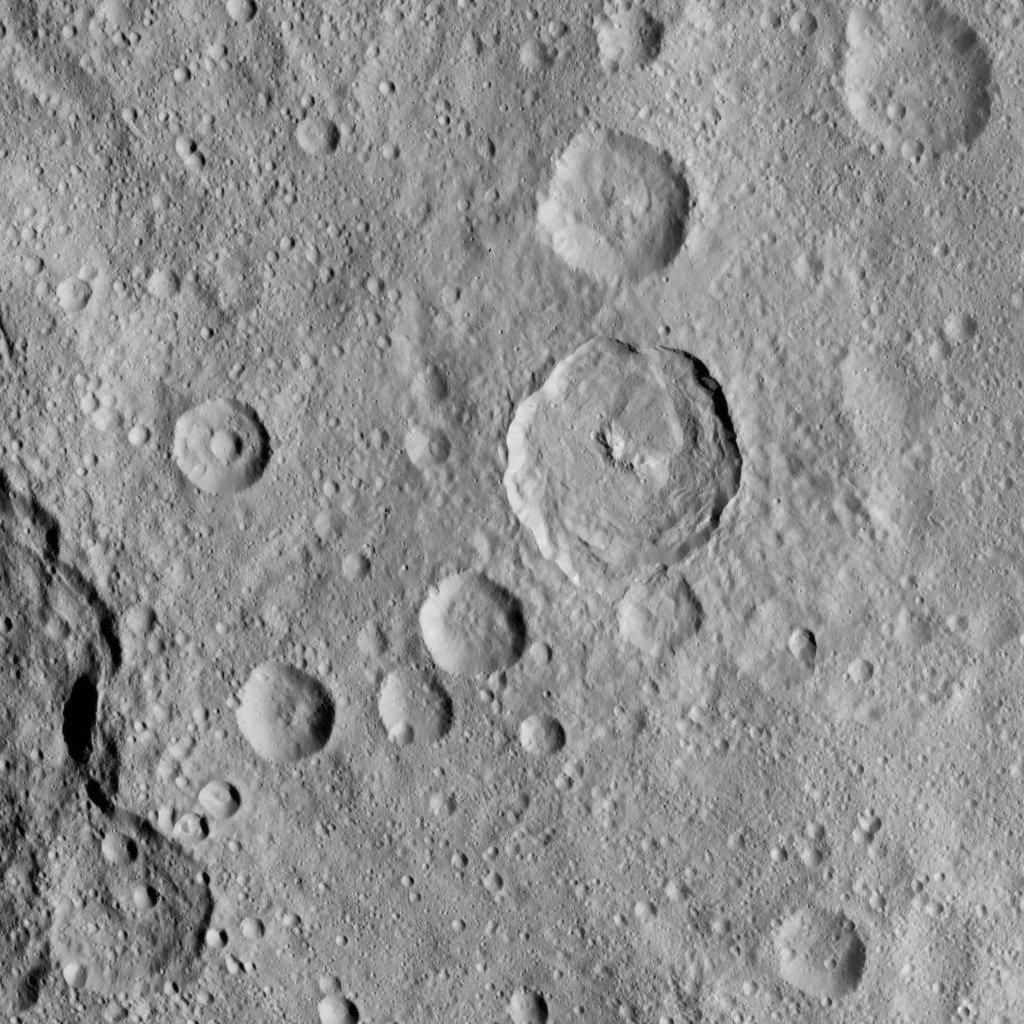

Dawn HAMO Image 56

This image of Ceres, taken by NASA’s Dawn spacecraft, shows a 23-mile-wide (37 kilometer-wide) crater called Tupo, which features a curved central peak complex and terraces. The rim of the degraded crater Darzamat (58 miles, 94 kilometers wide) is visible on the lower left border of the image.

The image was taken on Oct. 2, 2015, from an altitude of 915 miles (1,470 kilometers), and has a resolution of 450 feet (140 meters) per pixel. The image is centered at approximately 36 degrees south latitude, 86 degrees east longitude.

Dawn’s mission is managed by JPL for NASA’s Science Mission Directorate in Washington. Dawn is a project of the directorate’s Discovery Program, managed by NASA’s Marshall Space Flight Center in Huntsville, Alabama. UCLA is responsible for overall Dawn mission science. Orbital ATK, Inc., in Dulles, Virginia, designed and built the spacecraft. The German Aerospace Center, the Max Planck Institute for Solar System Research, the Italian Space Agency and the Italian National Astrophysical Institute are international partners on the mission team.

Credit: NASA/JPL-Caltech/UCLA/MPS/DLR/IDA